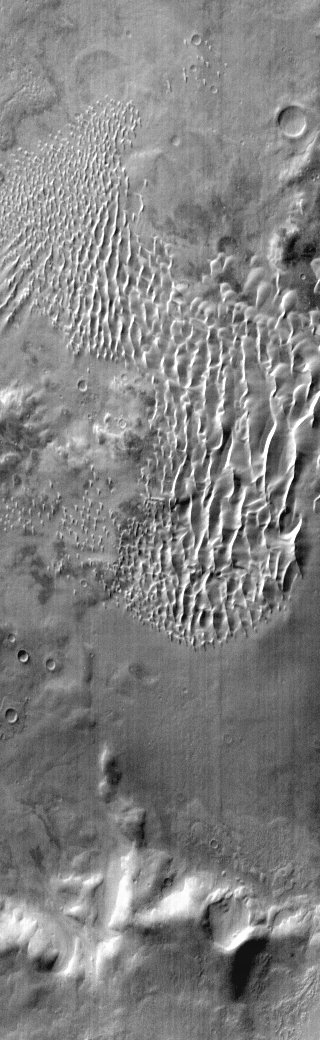

Kaiser Crater Dunes

This daytime IR image of Kaiser Crater shows the majority of the dune field located on the floor of the crater.

Image information: IR instrument. Latitude -47.1N, Longitude 19.4E. 111 meter/pixel resolution.

Please see the THEMIS Data Citation Note for details on crediting THEMIS images.

Note: this THEMIS visual image has not been radiometrically nor geometrically calibrated for this preliminary release. An empirical correction has been performed to remove instrumental effects. A linear shift has been applied in the cross-track and down-track direction to approximate spacecraft and planetary motion. Fully calibrated and geometrically projected images will be released through the Planetary Data System in accordance with Project policies at a later time.

NASA’s Jet Propulsion Laboratory manages the 2001 Mars Odyssey mission for NASA’s Office of Space Science, Washington, D.C. The Thermal Emission Imaging System (THEMIS) was developed by Arizona State University, Tempe, in collaboration with Raytheon Santa Barbara Remote Sensing. The THEMIS investigation is led by Dr. Philip Christensen at Arizona State University. Lockheed Martin Astronautics, Denver, is the prime contractor for the Odyssey project, and developed and built the orbiter. Mission operations are conducted jointly from Lockheed Martin and from JPL, a division of the California Institute of Technology in Pasadena.

Credit: NASA/JPL/ASU